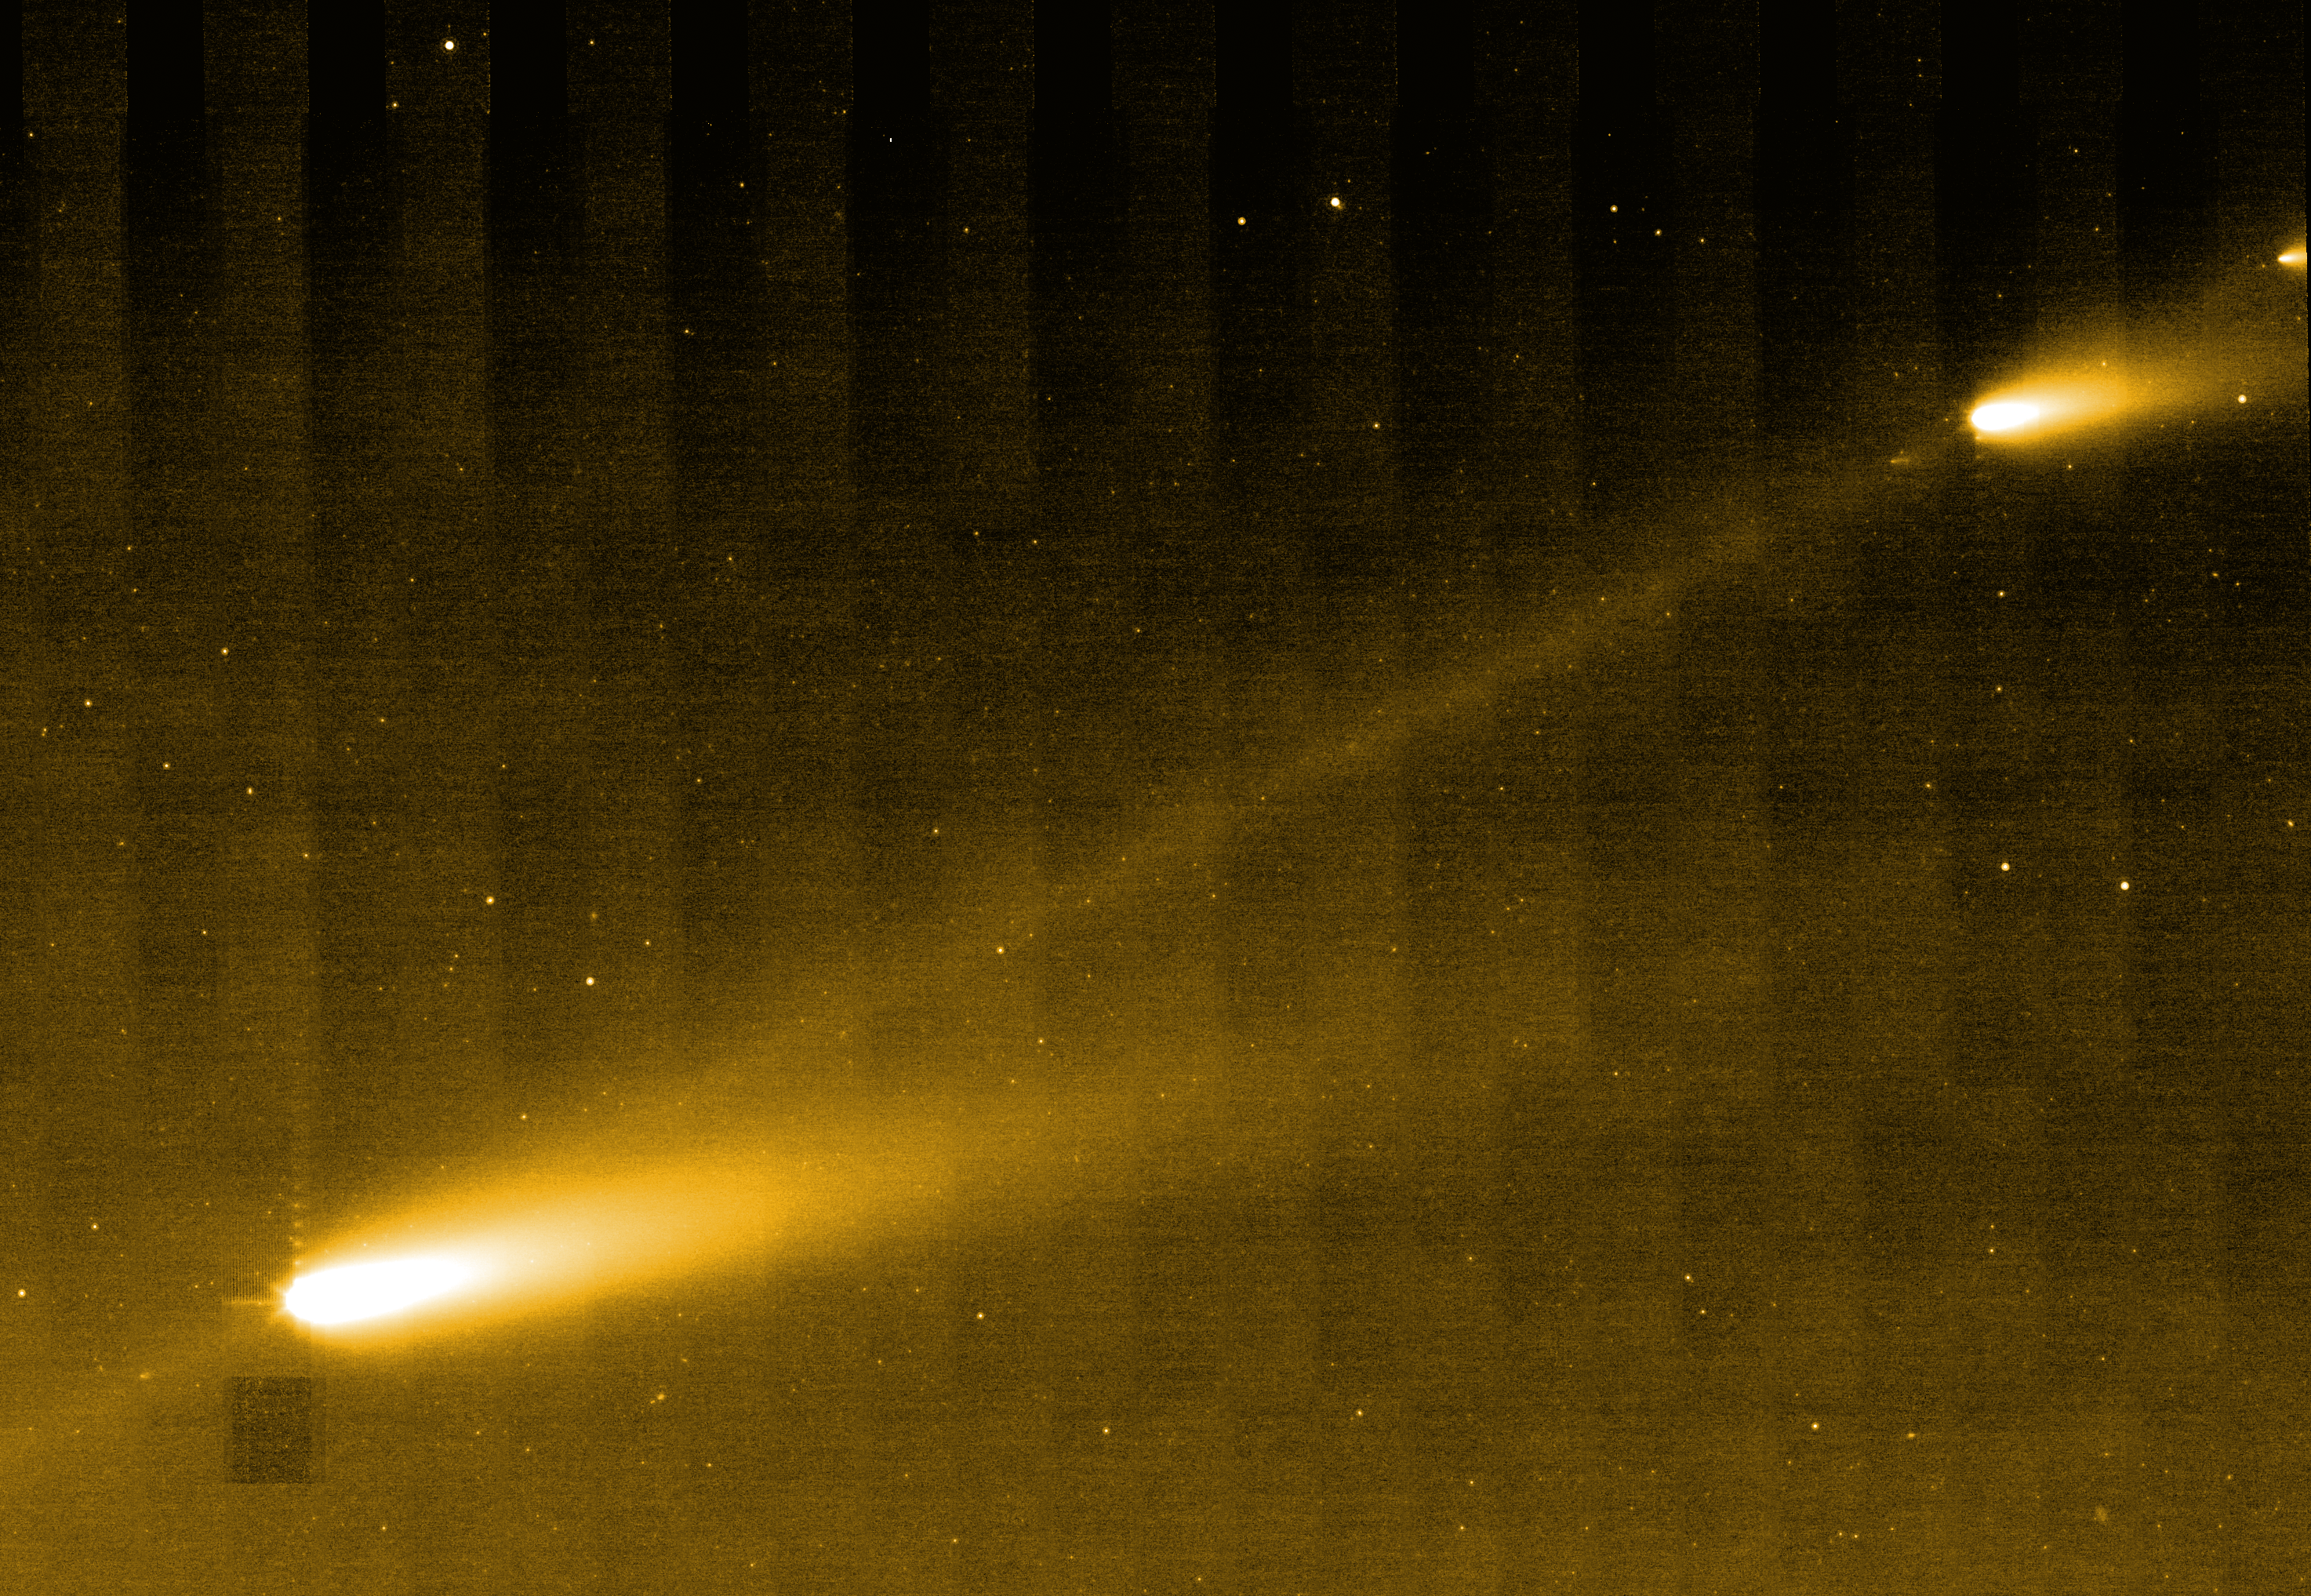

Comet Stepping Stones

This image from NASA's Spitzer Space Telescope shows three of the many fragments making up Comet 73P/Schwassman-Wachmann 3. The infrared picture also provides the best look yet at the crumbling comet's trail of debris, seen here as a bridge connecting the larger fragments.

The comet circles around our sun every 5.4 years. In 1995, it splintered apart into four pieces, labeled A through D, with C being the biggest. Since then, the comet has continued to fracture into dozens of additional pieces. This image is centered about midway between fragments C and B; fragment G can be seen in the upper right corner.

The comet's trail is made of dust, pebbles and rocks left in the comet's wake during its numerous journeys around the sun. Such debris can become the stuff of spectacular meteor showers on Earth.

This image was taken on April 1, 2006, by Spitzer's multi-band imaging photometer using the 24-micron wavelength channel.

Credit: NASA/JPL-Caltech/W. Reach (SSC/Caltech)